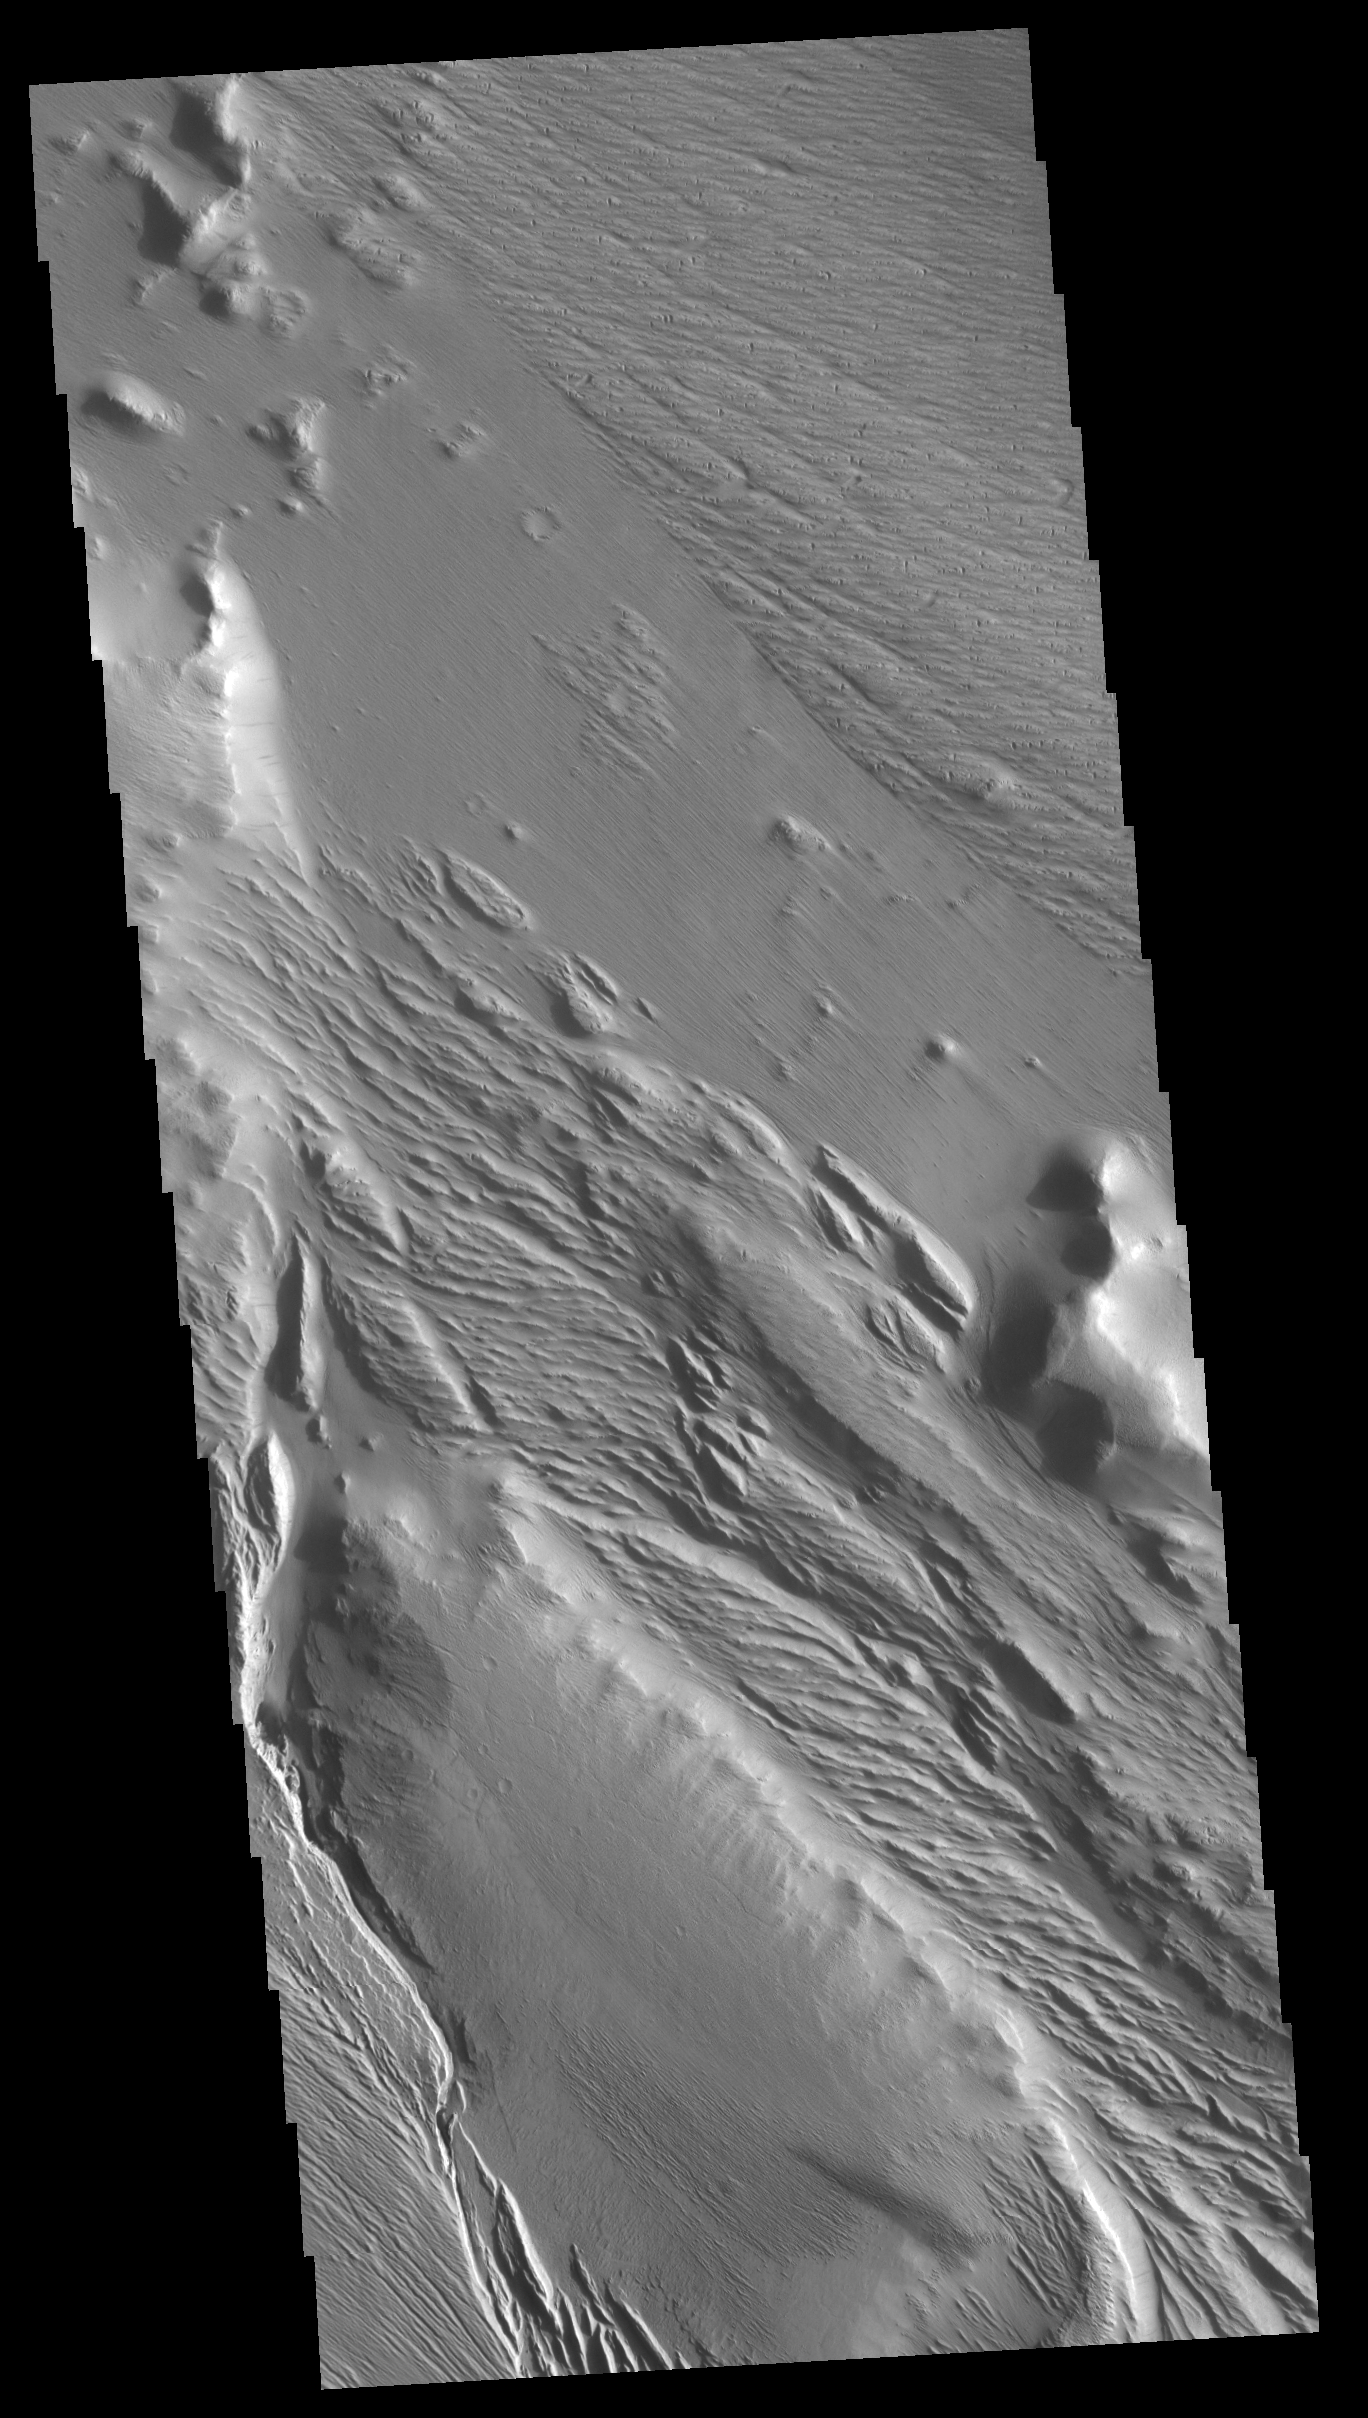

Medusae Fossae

This VIS image shows part of Medusa Fossae. Winds have eroded materials in this region, creating ridges and valleys aligned with the direction of the wind.

Credit: NASA/JPL-Caltech/ASU